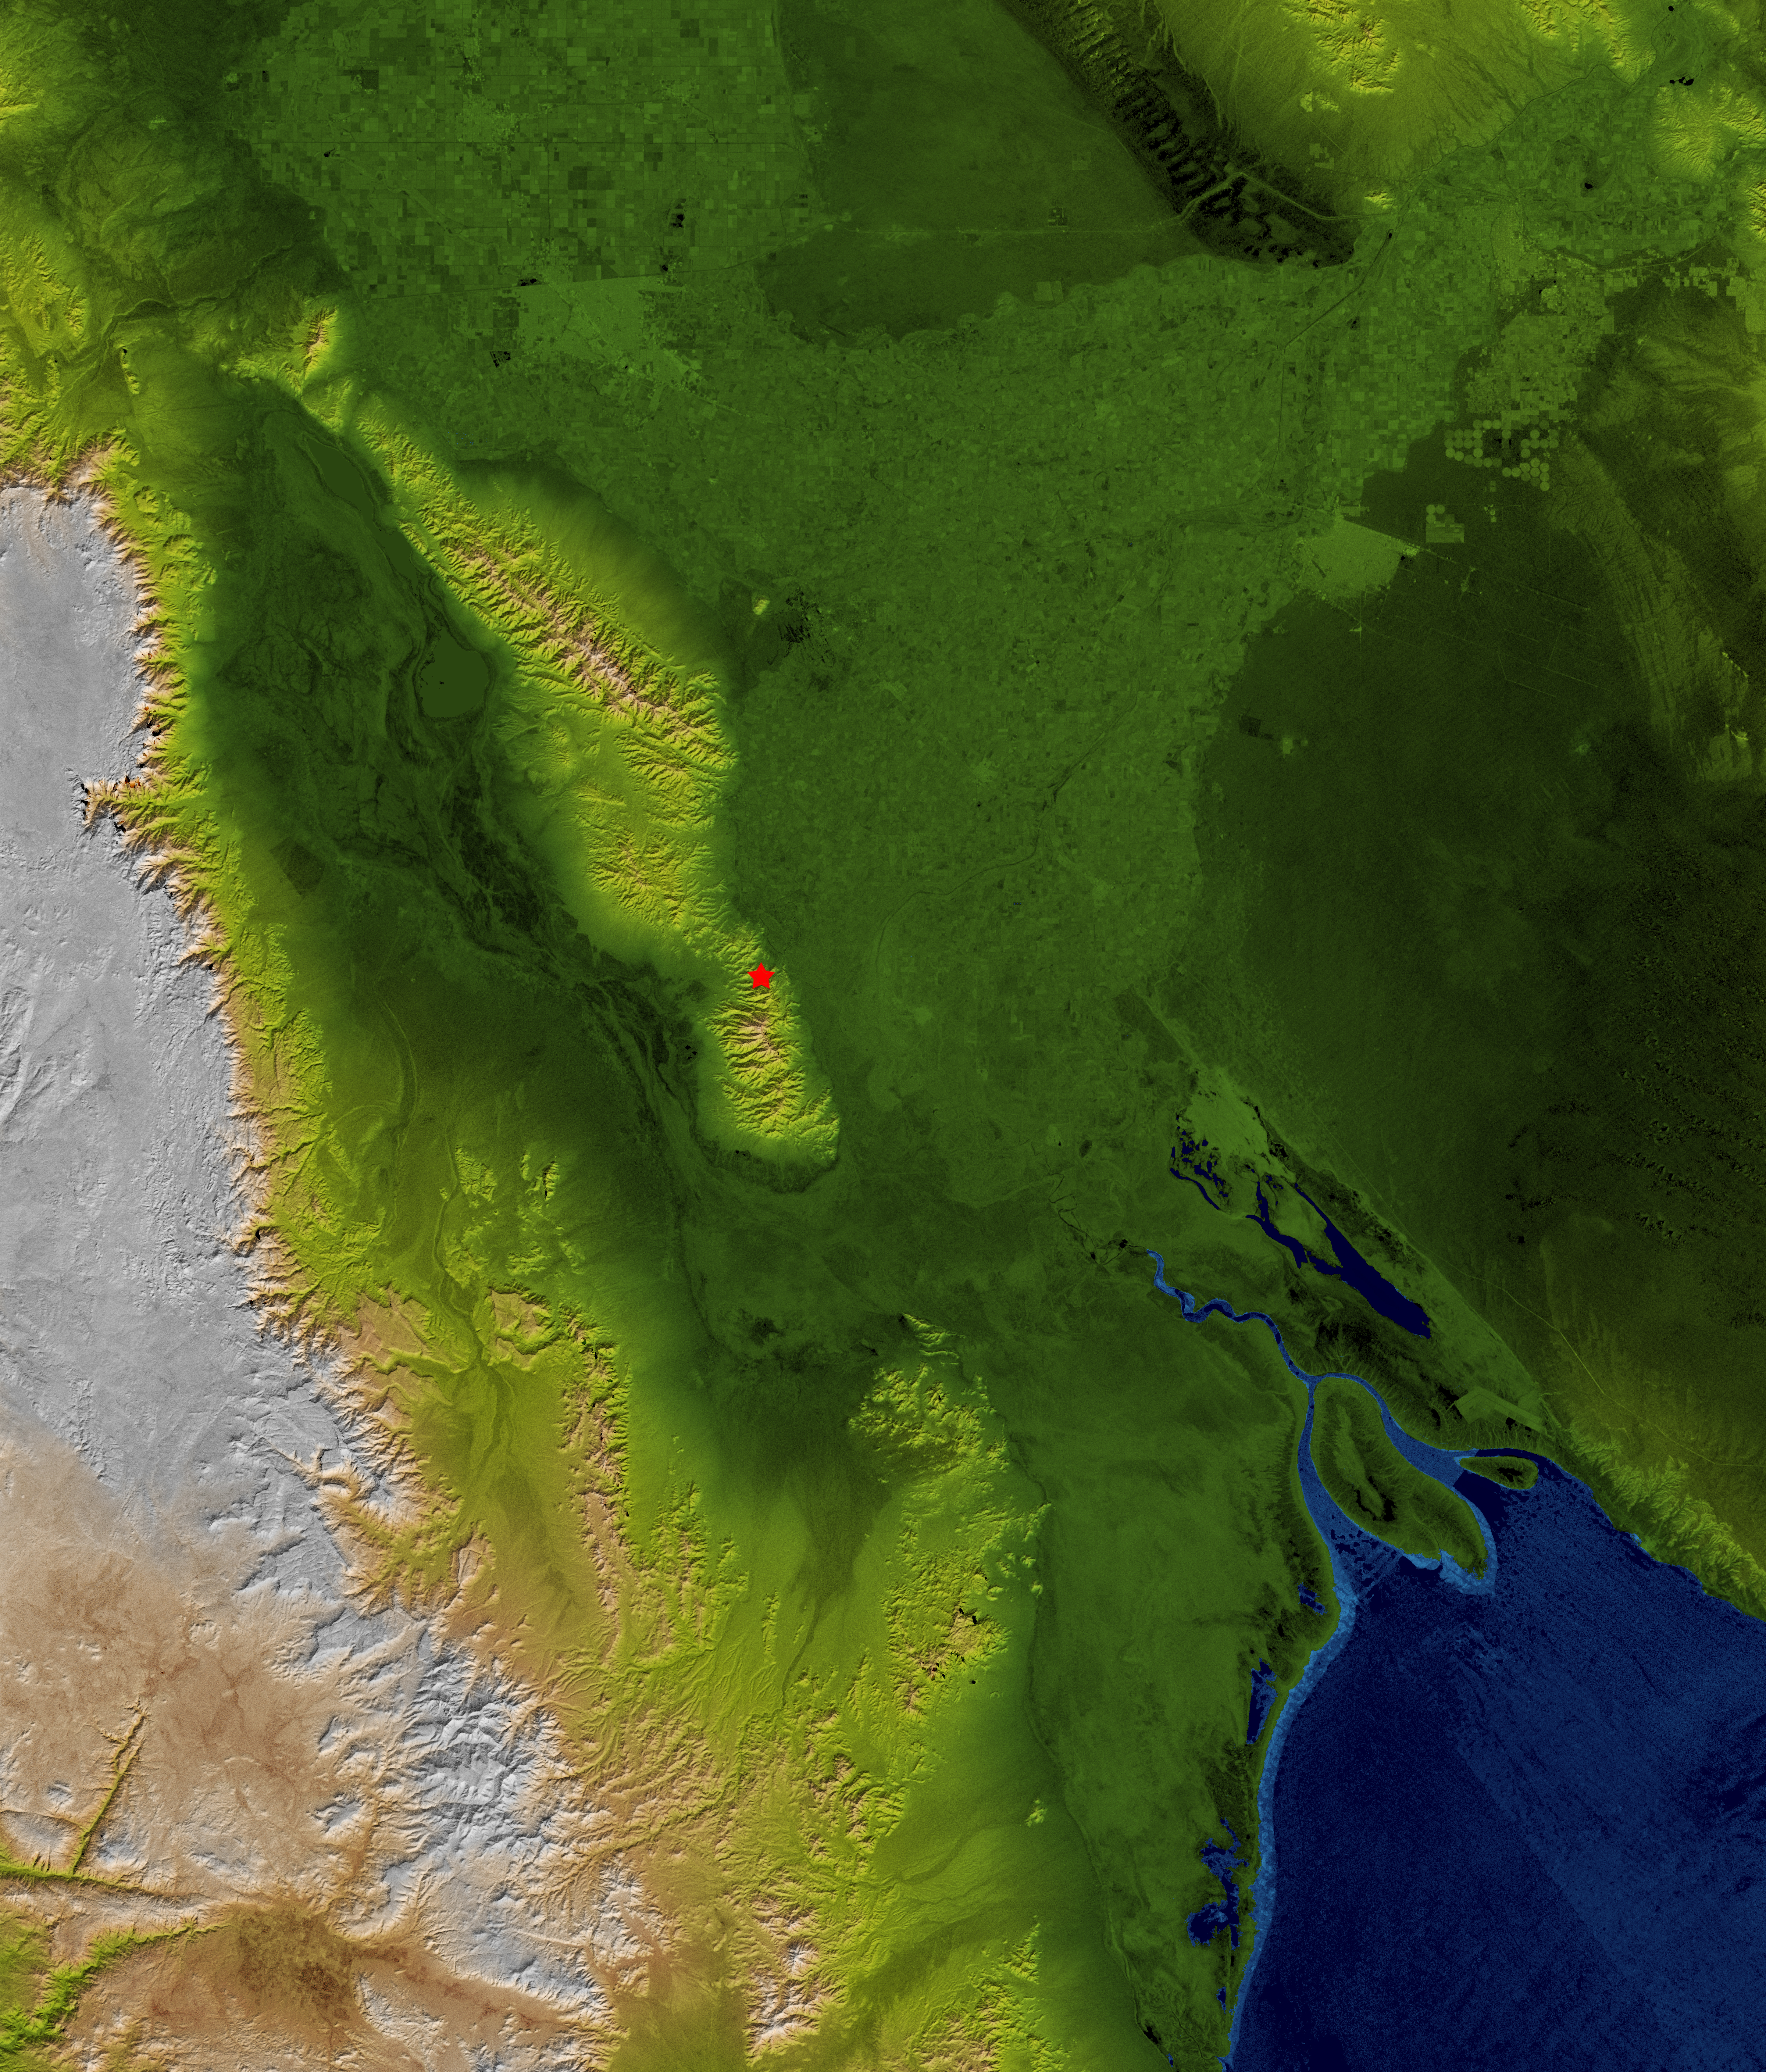

Baja Earthquake, Radar Image and Colored Height

The topography surrounding the Laguna Salada Fault in the Mexican state of Baja, California, is well shown in this combined radar image and topographic view generated with data from the Shuttle Radar Topography Mission (SRTM). On April 4, 2010, a magnitude 7.2 earthquake struck along this fault about 64 kilometers (40 miles) south of the Mexico-United States border.

According to the U.S. Geological Survey, the earthquake was the largest event to strike this area since 1892. This fault is a probable southern continuation of the Elsinore Fault Zone in Southern California, and is related to the San Andreas fault zone complex. Aftershocks since the major event have appeared to extend in both directions along this fault system from the epicenter, marked by the red star.

This image combines a radar image acquired in February 2000 during SRTM, and color-coding by topographic height using data from the same mission. Dark green colors indicate low elevations, rising through yellow and tan, to white at the highest elevations.

The Shuttle Radar Topography Mission flew aboard the Space Shuttle Endeavour, launched on Feb. 11, 2000. SRTM used the same radar instrument that comprised the Spaceborne Imaging Radar-C/X-Band Synthetic Aperture Radar (SIR-C/X-SAR) that flew twice on the Space Shuttle Endeavour in 1994. SRTM was designed to collect 3-D measurements of Earth’s surface. To collect the 3-D data, engineers added a 60-meter (approximately 200-foot) mast, installed additional C-band and X-band antennas, and improved tracking and navigation devices. The mission is a cooperative project between NASA, the National Geospatial-Intelligence Agency (NGA) of the U.S. Department of Defense and the German and Italian space agencies. It is managed by NASA’s Jet Propulsion Laboratory, Pasadena, Calif., for NASA’s Science Mission Directorate, Washington, D.C.

Location: 35.1 degrees North latitude, 115.3 degrees West longitude
Orientation: North toward the top, Mercator projection
Size: approximately 179 by 152 kilometers (111 by 94 miles)
SRTM Data Acquired: February 2000

Credit: NASA/JPL/NGA